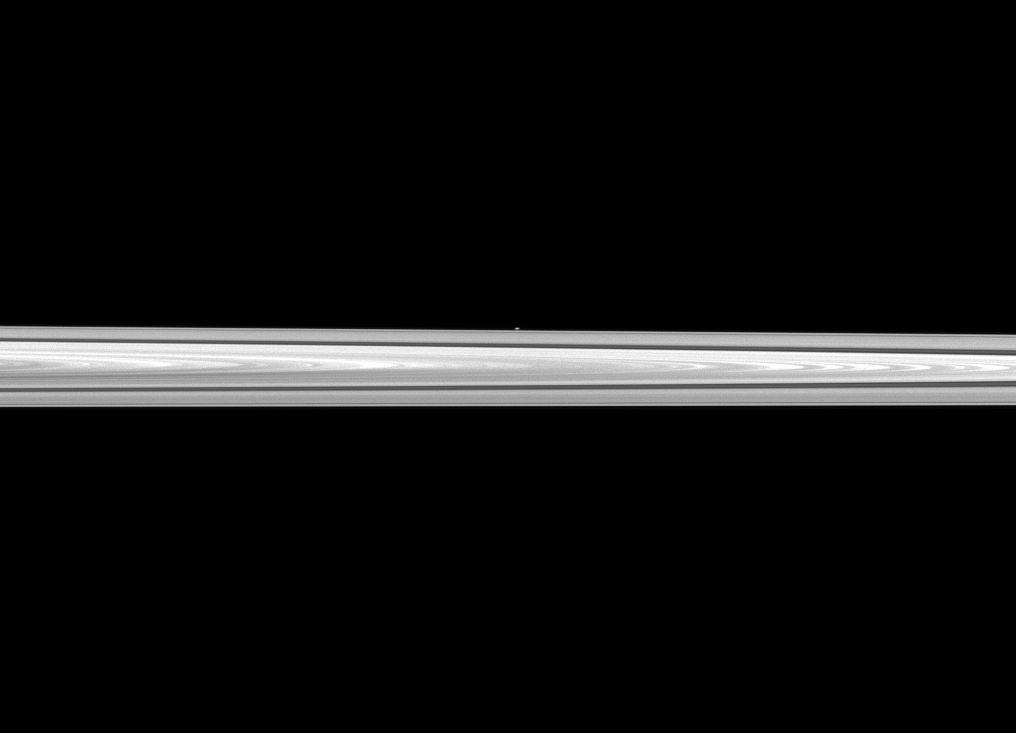

Atlas in the Distance

The Cassini spacecraft looks past Saturn’s main rings to spy the tiny moon Atlas, which orbits between the main rings and the thin F ring.

The main rings are closer to the spacecraft than Atlas is, and the moon appears as only a small, white dot in the center of the image. This view looks toward the northern, sunlit side of the rings from just above the ringplane. See PIA08906 and PIA08405 for other views of Atlas (19 miles, 30 kilometers across).

The image was taken in visible light with the Cassini spacecraft narrow-angle camera on April 16, 2012. The view was obtained at a distance of approximately 870,000 miles (1.4 million kilometers) from Atlas. Image scale is 5 miles (8 kilometers) per pixel.

The Cassini-Huygens mission is a cooperative project of NASA, the European Space Agency and the Italian Space Agency. The Jet Propulsion Laboratory, a division of the California Institute of Technology in Pasadena, manages the mission for NASA’s Science Mission Directorate, Washington, D.C. The Cassini orbiter and its two onboard cameras were designed, developed and assembled at JPL. The imaging operations center is based at the Space Science Institute in Boulder, Colo.

Credit: NASA/JPL-Caltech/Space Science Institute